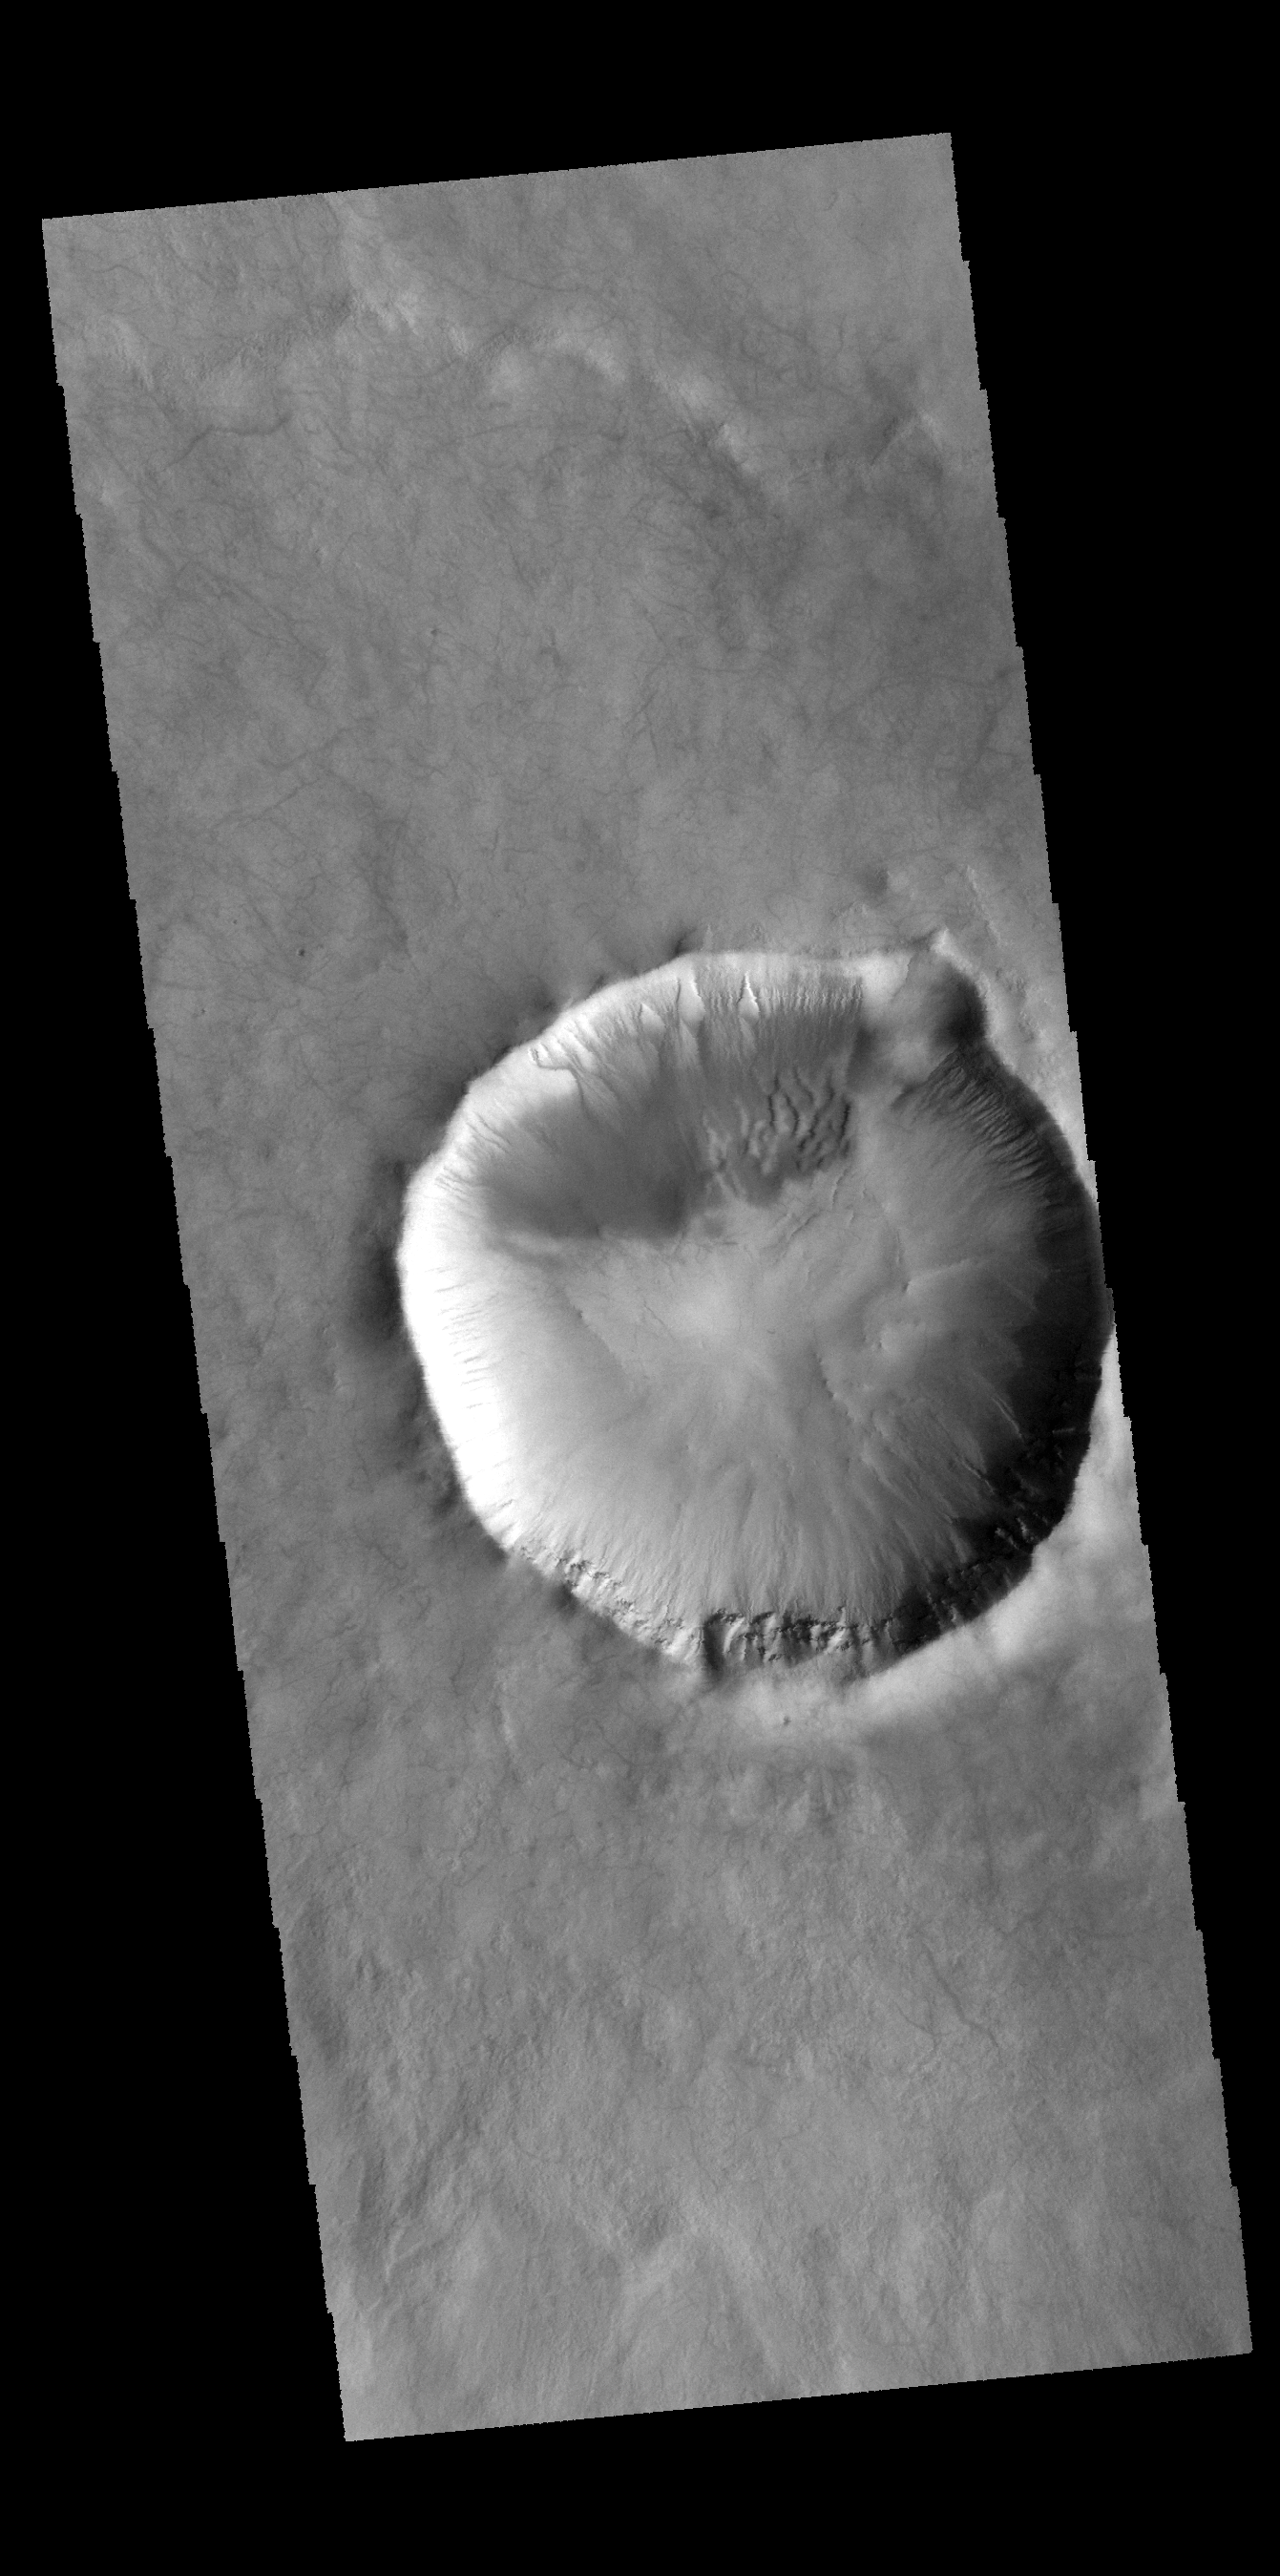

Gullies

Numerous gullies dissect the rim of this unnamed crater in Terra Cimmeria.

Credit: NASA/JPL-Caltech/ASU